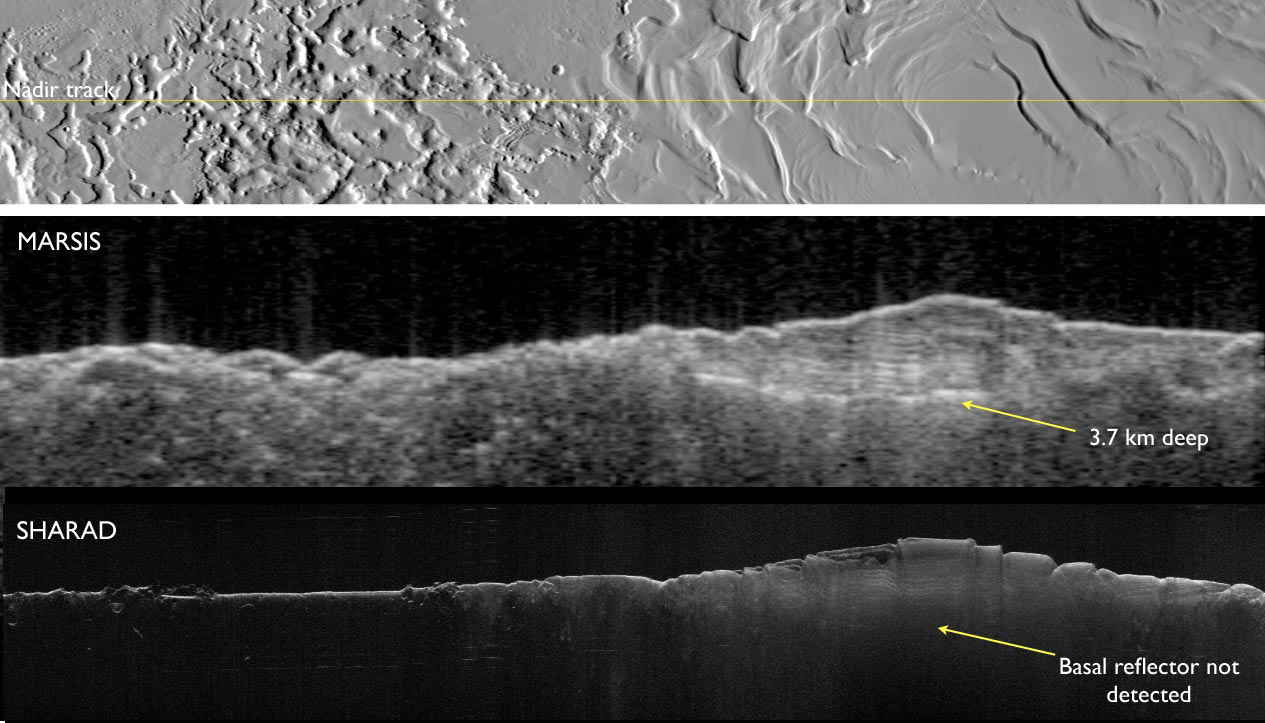

Two Radar Sounders Examine South Polar Layered Deposits on Mars

Two complementary radar sounder instruments work together to discover hidden Martian secrets. They are the Mars Advanced Radar for Subsurface and Ionospheric Sounding (MARSIS) on the European Space Agency’s Mars Express orbiter and the Shallow Subsurface Radar (SHARAD) on NASA’s Mars Reconnaissance Orbiter.

MARSIS was designed to penetrate deep and it has delivered on its promise. This figure shows the base of Mars’ south polar layered deposits at the deepest recorded point of 3.7 kilometer (2.3 miles).

In contrast, SHARAD was designed as a high-resolution radar for a maximum penetration of 1 kilometer (0.6 mile) has difficulty detecting the base of these layered deposits.

MARSIS was funded by NASA and the Italian Space Agency and developed by the University of Rome, Italy, in partnership with NASA’s Jet Propulsion Laboratory, Pasadena, Calif. Italy provided the instrument’s digital processing system and integrated the parts. The University of Iowa, Iowa City, built the transmitter for the instrument, JPL built the receiver and Astro Aerospace, Carpinteria, Calif., built the antenna. JPL is a division of the California Institute of Technology in Pasadena. Additional information about Mars Express is at www.esa.int/marsexpress.

SHARAD was provided by the Italian Space Agency (ASI). Its operations are led by the University of Rome and its data are analyzed by a joint U.S.-Italian science team. JPL, a division of the California Institute of Technology, Pasadena, manages the Mars Reconnaissance Orbiter for the NASA Science Mission Directorate, Washington.

Credit: NASA/ESA/JPL-Caltech/University of Rome/Washington University in St. Louis